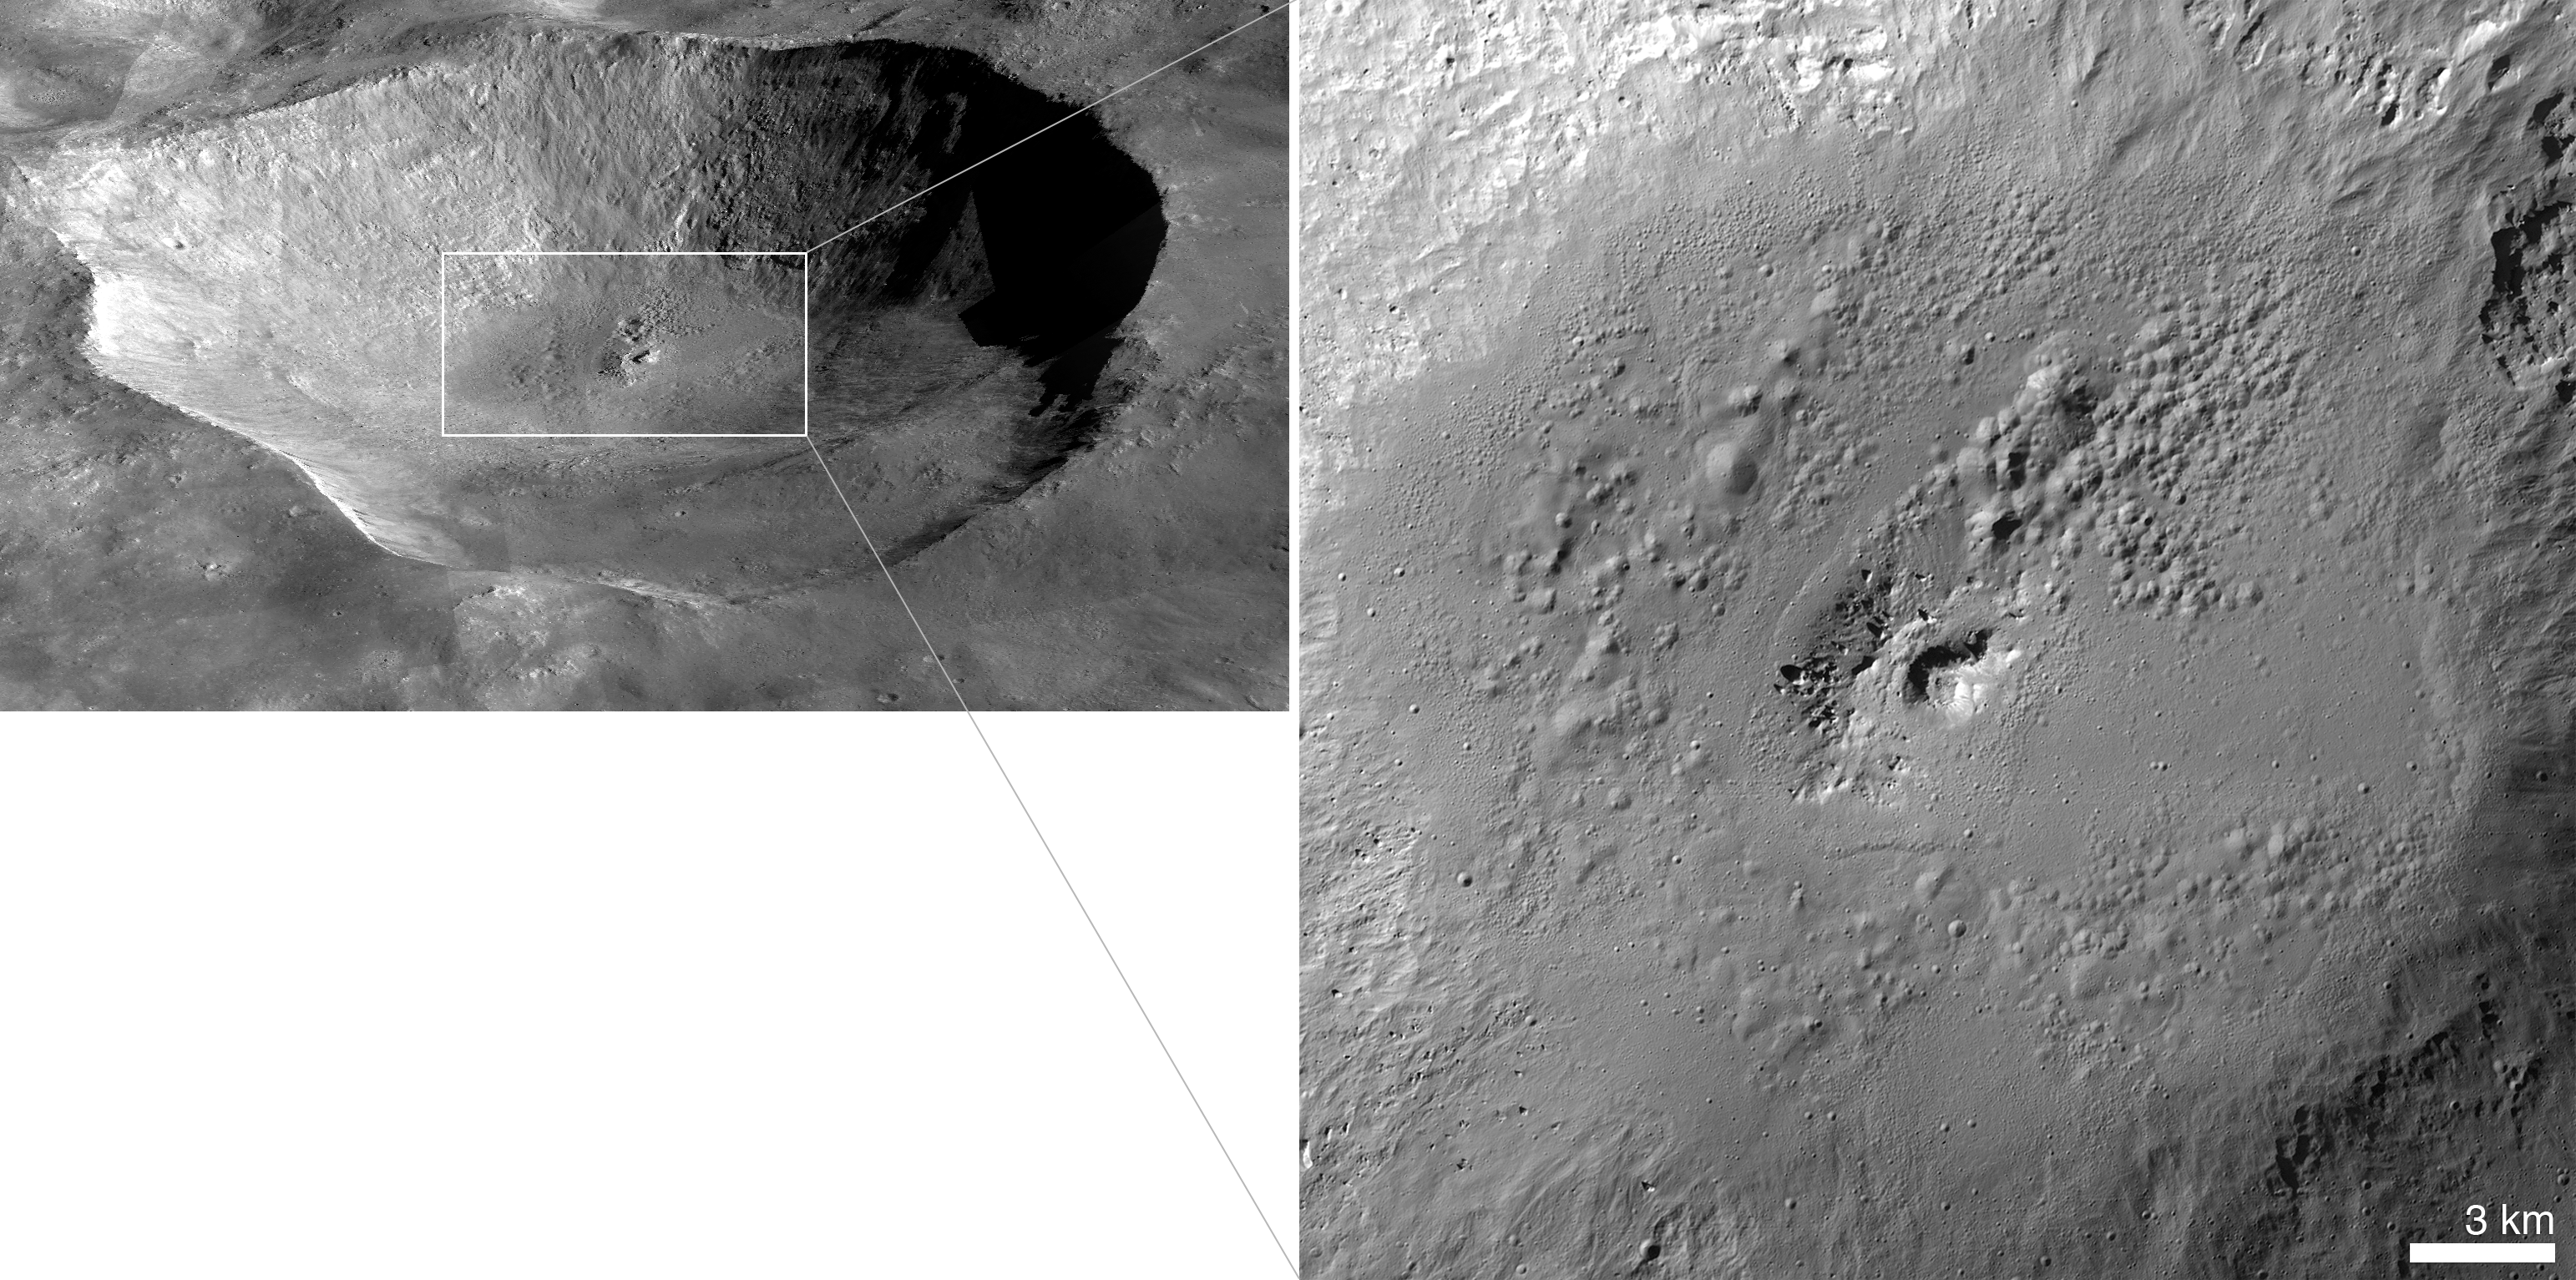

Most Spectacularly Preserved Pitted Terrain on Vesta

This perspective view of Marcia crater on the giant asteroid Vesta shows the most spectacularly preserved example of “pitted terrain,” an unexpected discovery in data returned by NASA’s Dawn mission. This view is a mosaic of images from Dawn’s framing camera, overlain on a digital terrain model with five times vertical exaggeration.

At right is a close-up of the floor of Marcia, which contains the largest concentration of pits on Vesta. Marcia is one of the youngest craters on Vesta, with a diameter of about 40 miles (70 kilometers).

Scientists think low-speed collisions with carbon-rich meteorites left hydrated minerals on Vesta’s surface. It is thought that heat generated during later, high-speed collisions with asteroid belt rocks released water that was previously bound within the hydrated minerals. This water is thought to have explosively degassed into space, leaving behind pothole-like depressions as it escaped.

Dawn’s mission to Vesta and Ceres is managed by JPL for NASA’s Science Mission Directorate in Washington. JPL is a division of the California Institute of Technology in Pasadena. Dawn is a project of the directorate’s Discovery Program, managed by NASA’s Marshall Space Flight Center in Huntsville, Ala. UCLA is responsible for overall Dawn mission science. Orbital Sciences Corp. in Dulles, Va., designed and built the spacecraft. The gamma ray and neutron detector instrument was built by Los Alamos National Laboratory, N.M., and is operated by the Planetary Science Institute, Tucson, Ariz.

Credit: NASA/JPL-Caltech/UCLA/MPS/DLR/IDA/JHUAPL